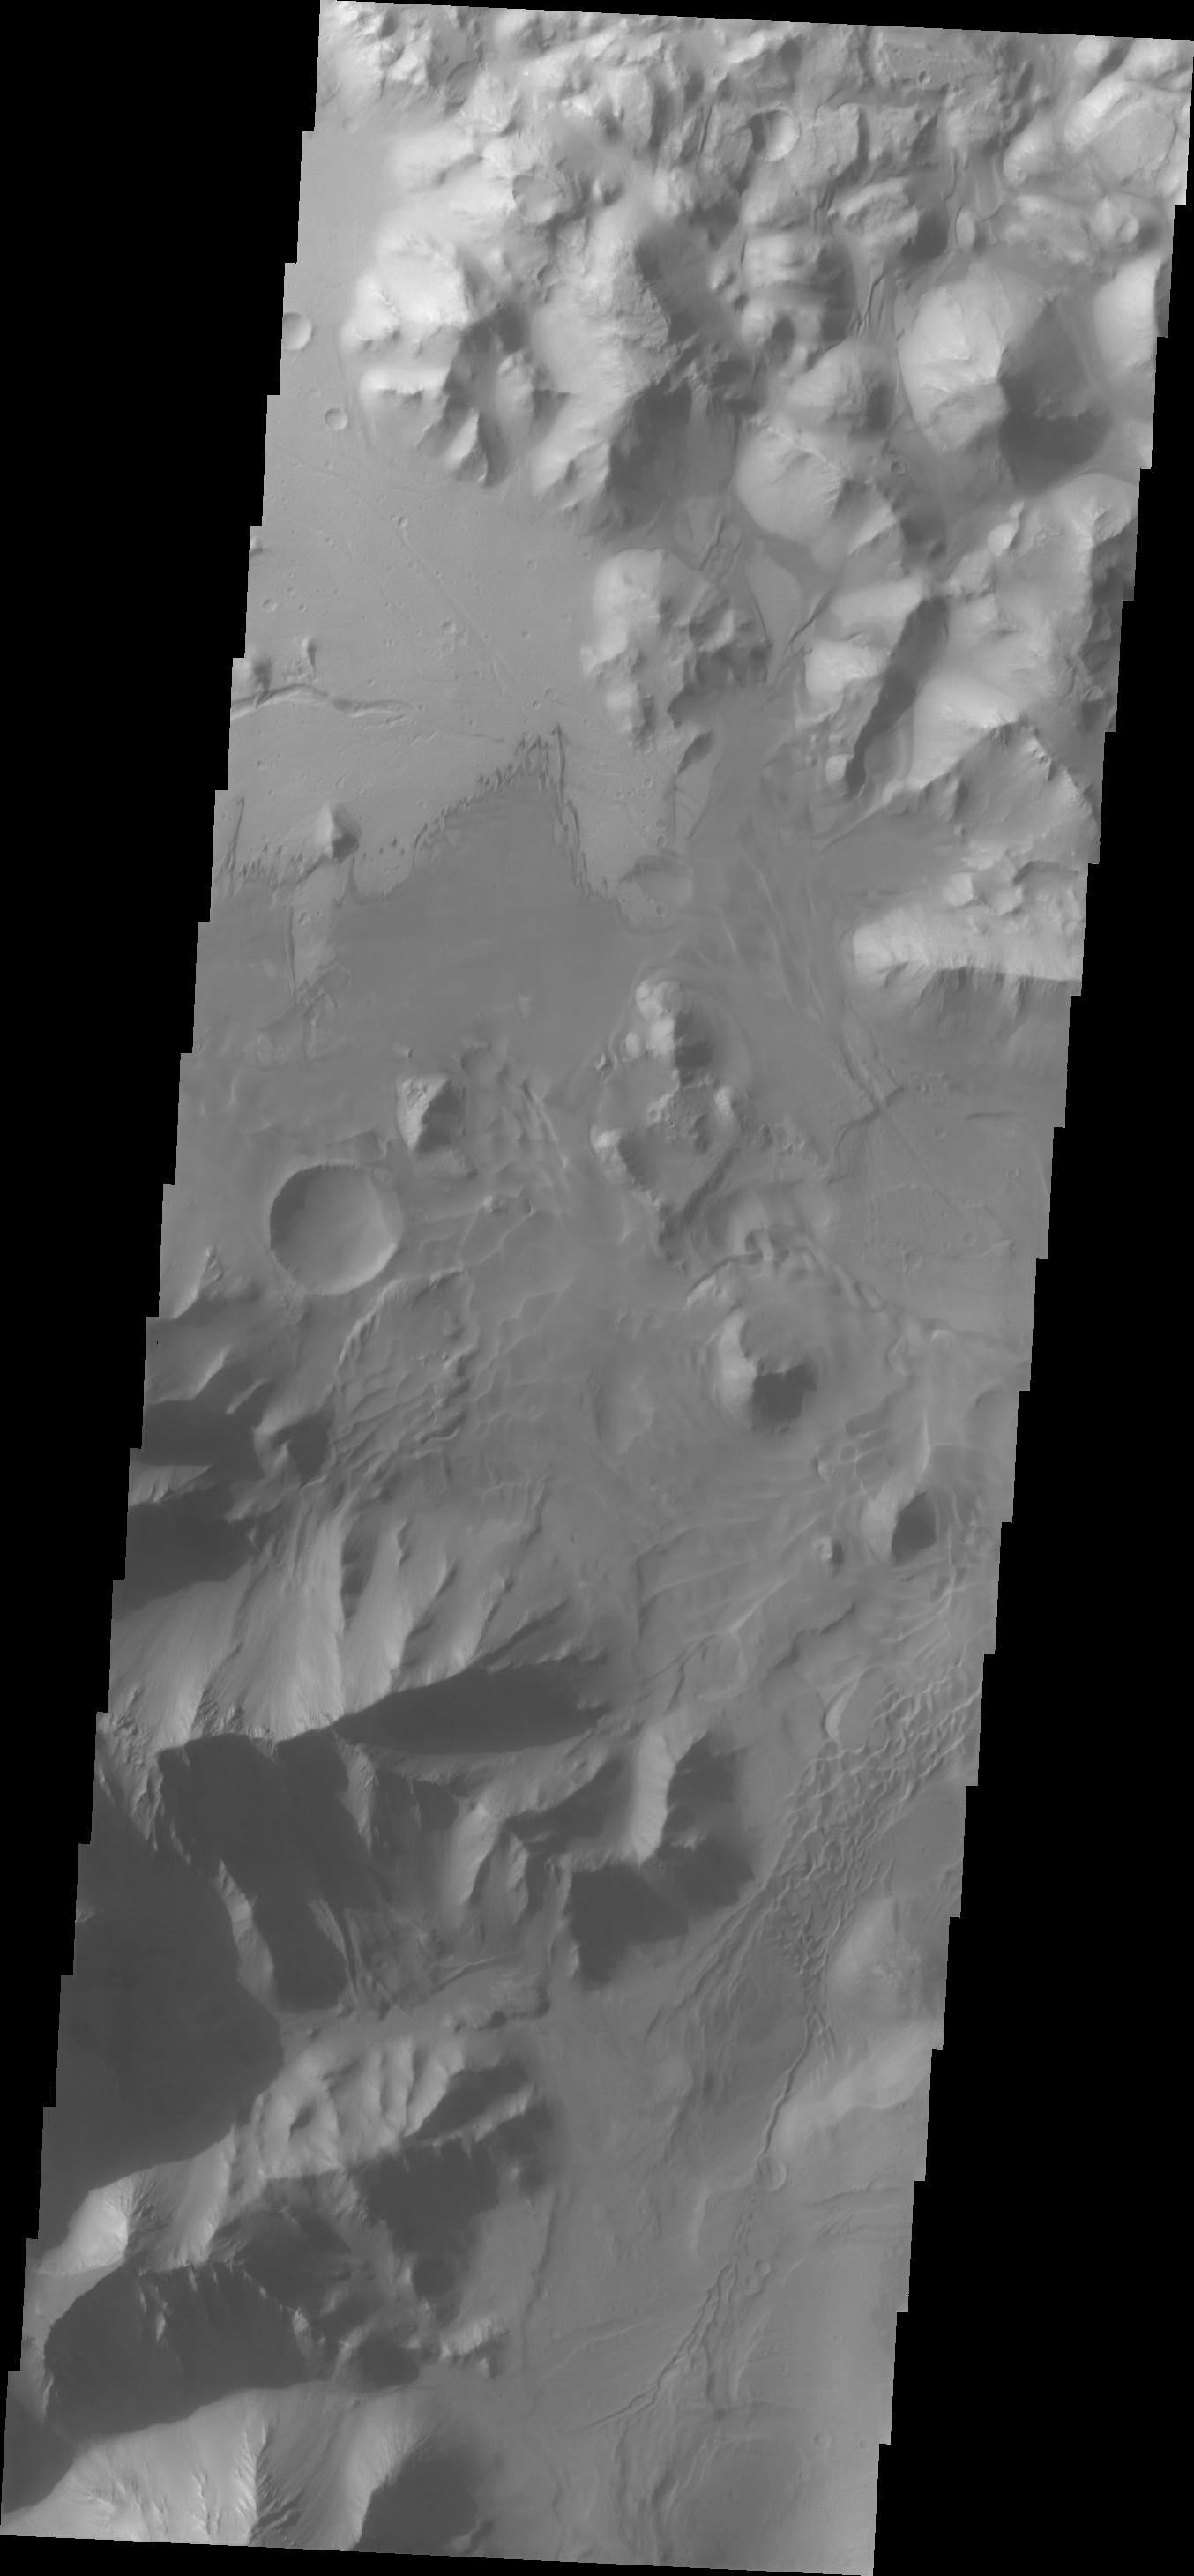

Orson Welles Dunes

This VIS image shows dune forms on the floor of Orson Welles Crater.

Credit: NASA/JPL/ASU